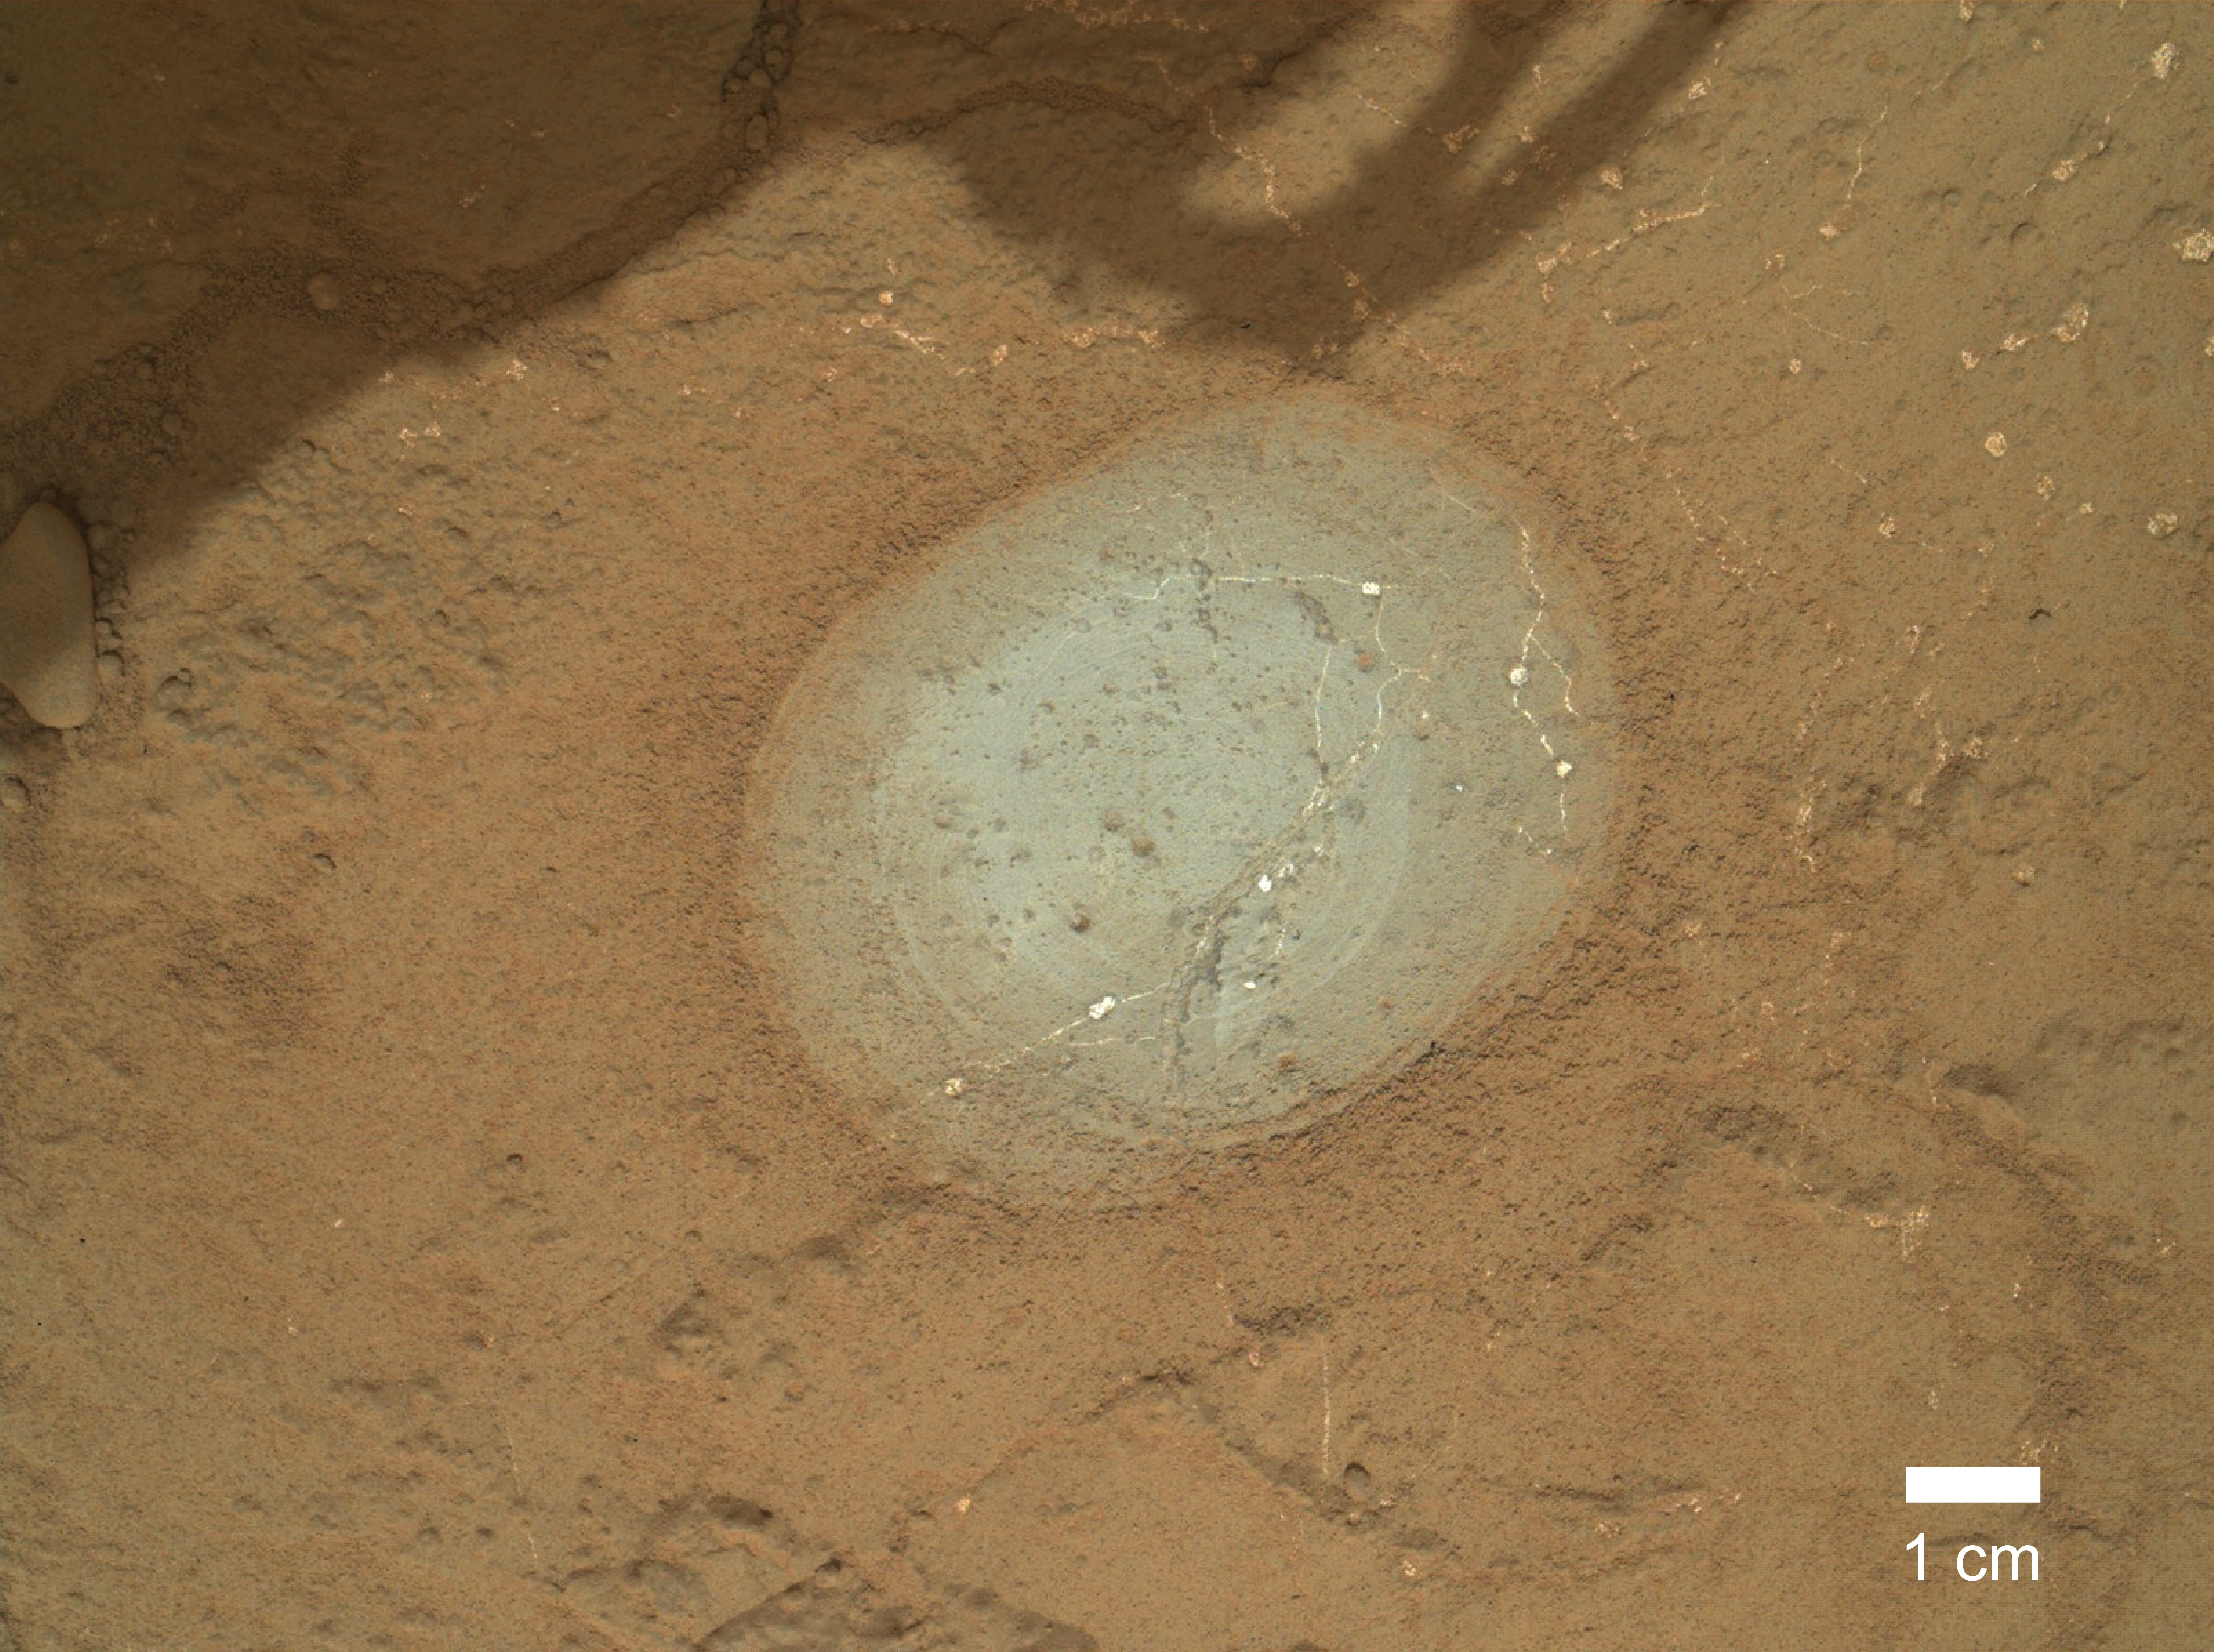

Target ‘Wernecke’ After Brushing by Curiosity

The gray area in the center of this image is where the Dust Removal Tool on the robotic arm of NASA’s Mars rover Curiosity brushed a rock target called “Wernecke.” The brushing revealed dark nodules and white veins crisscrossing the light gray rock. The brushed area is about 2.5 inches (6 centimeters) across. The Mars Hand Lens Imager (MAHLI) camera on the rover’s arm took this image during the 169th Martian day, or sol, of Curiosity’s mission on Mars (Jan. 26, 2013). Wernecke is in the “Yellowknife Bay” area of Gale Crater.

Malin Space Science Systems, San Diego, developed, built and operates MAHLI. NASA’s Jet Propulsion Laboratory, Pasadena, Calif., manages the Mars Science Laboratory Project and the mission’s Curiosity rover for NASA’s Science Mission Directorate in Washington. The rover was designed and assembled at JPL, a division of the California Institute of Technology in Pasadena.

Credit: NASA/JPL-Caltech/MSSS